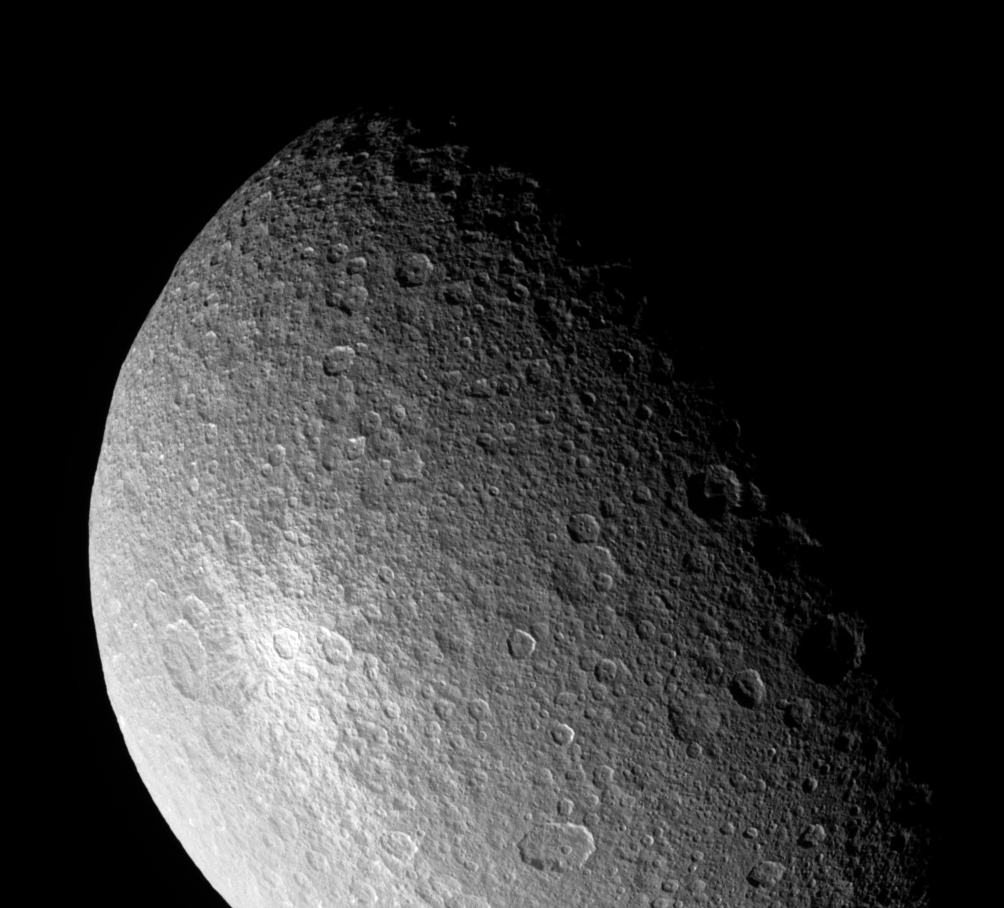

Great White Splat

Looking closely at Saturn’s moon Rhea during a somewhat distant flyby, Cassini provides this view of what appears to be a bright, rayed and therefore relatively young crater. This crater was also observed by Cassini at much lower resolution in the fall of 2004 and in spring of 2005. Rhea is 1,528 kilometers (949 miles) across.

For comparison, viewing the same crater near the terminator (the line between day and night) would highlight the crater’s topography (vertical relief), compared to its brightness, which is highlighted in this view where the Sun is at a higher angle.

North on Rhea is up and rotated about 15 degrees to the left. This view shows principally the leading hemisphere on Rhea.

The image was taken in visible light with the Cassini spacecraft narrow-angle camera on April 14, 2005, at a distance of approximately 247,000 kilometers (153,000 miles) from Rhea and at a Sun-Rhea-spacecraft, or phase angle of 70 degrees. Resolution in the image is 1 kilometer (0.6 mile) per pixel.

The Cassini-Huygens mission is a cooperative project of NASA, the European Space Agency and the Italian Space Agency. The Jet Propulsion Laboratory, a division of the California Institute of Technology in Pasadena, manages the mission for NASA’s Science Mission Directorate, Washington, D.C. The Cassini orbiter and its two onboard cameras were designed, developed and assembled at JPL. The imaging team is based at the Space Science Institute, Boulder, Colo.

Credit: NASA/JPL/Space Science Institute